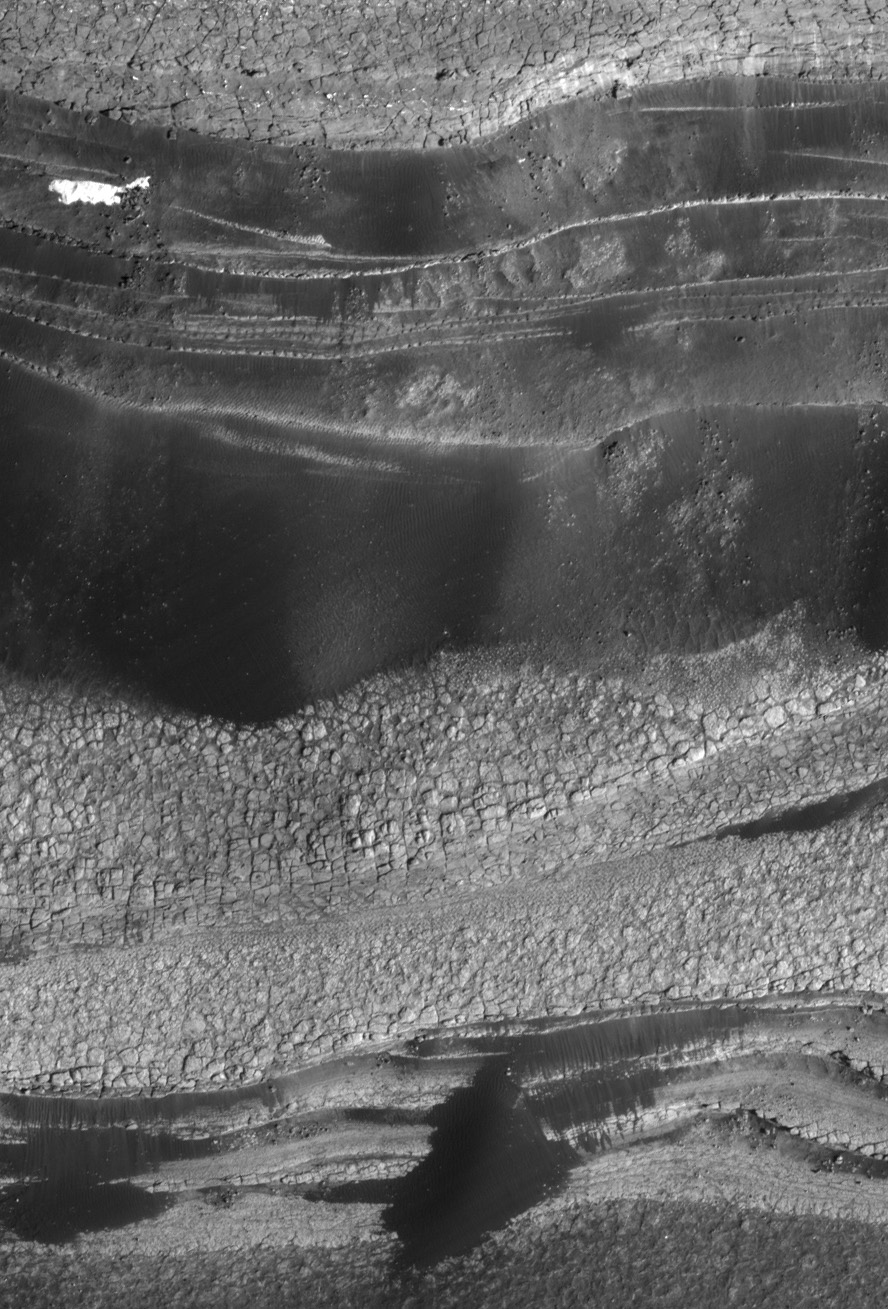

North Polar Layers, Mars

This view shows the basal layers of Mars’ north polar layered deposits. The floor of Chasma Boreale is at the bottom of the image. This is a sub-image of a larger view imaged by the High Resolution Imaging Science Experiment (HiRISE) on NASA’s Mars Reconnaissance Orbiter on Oct. 1, 2006. The resolution is 64 centimeters (25 inches) per pixel, and the scene is 568 meters (621 yards) wide.

Credit: NASA/JPL/Univ. of Arizona